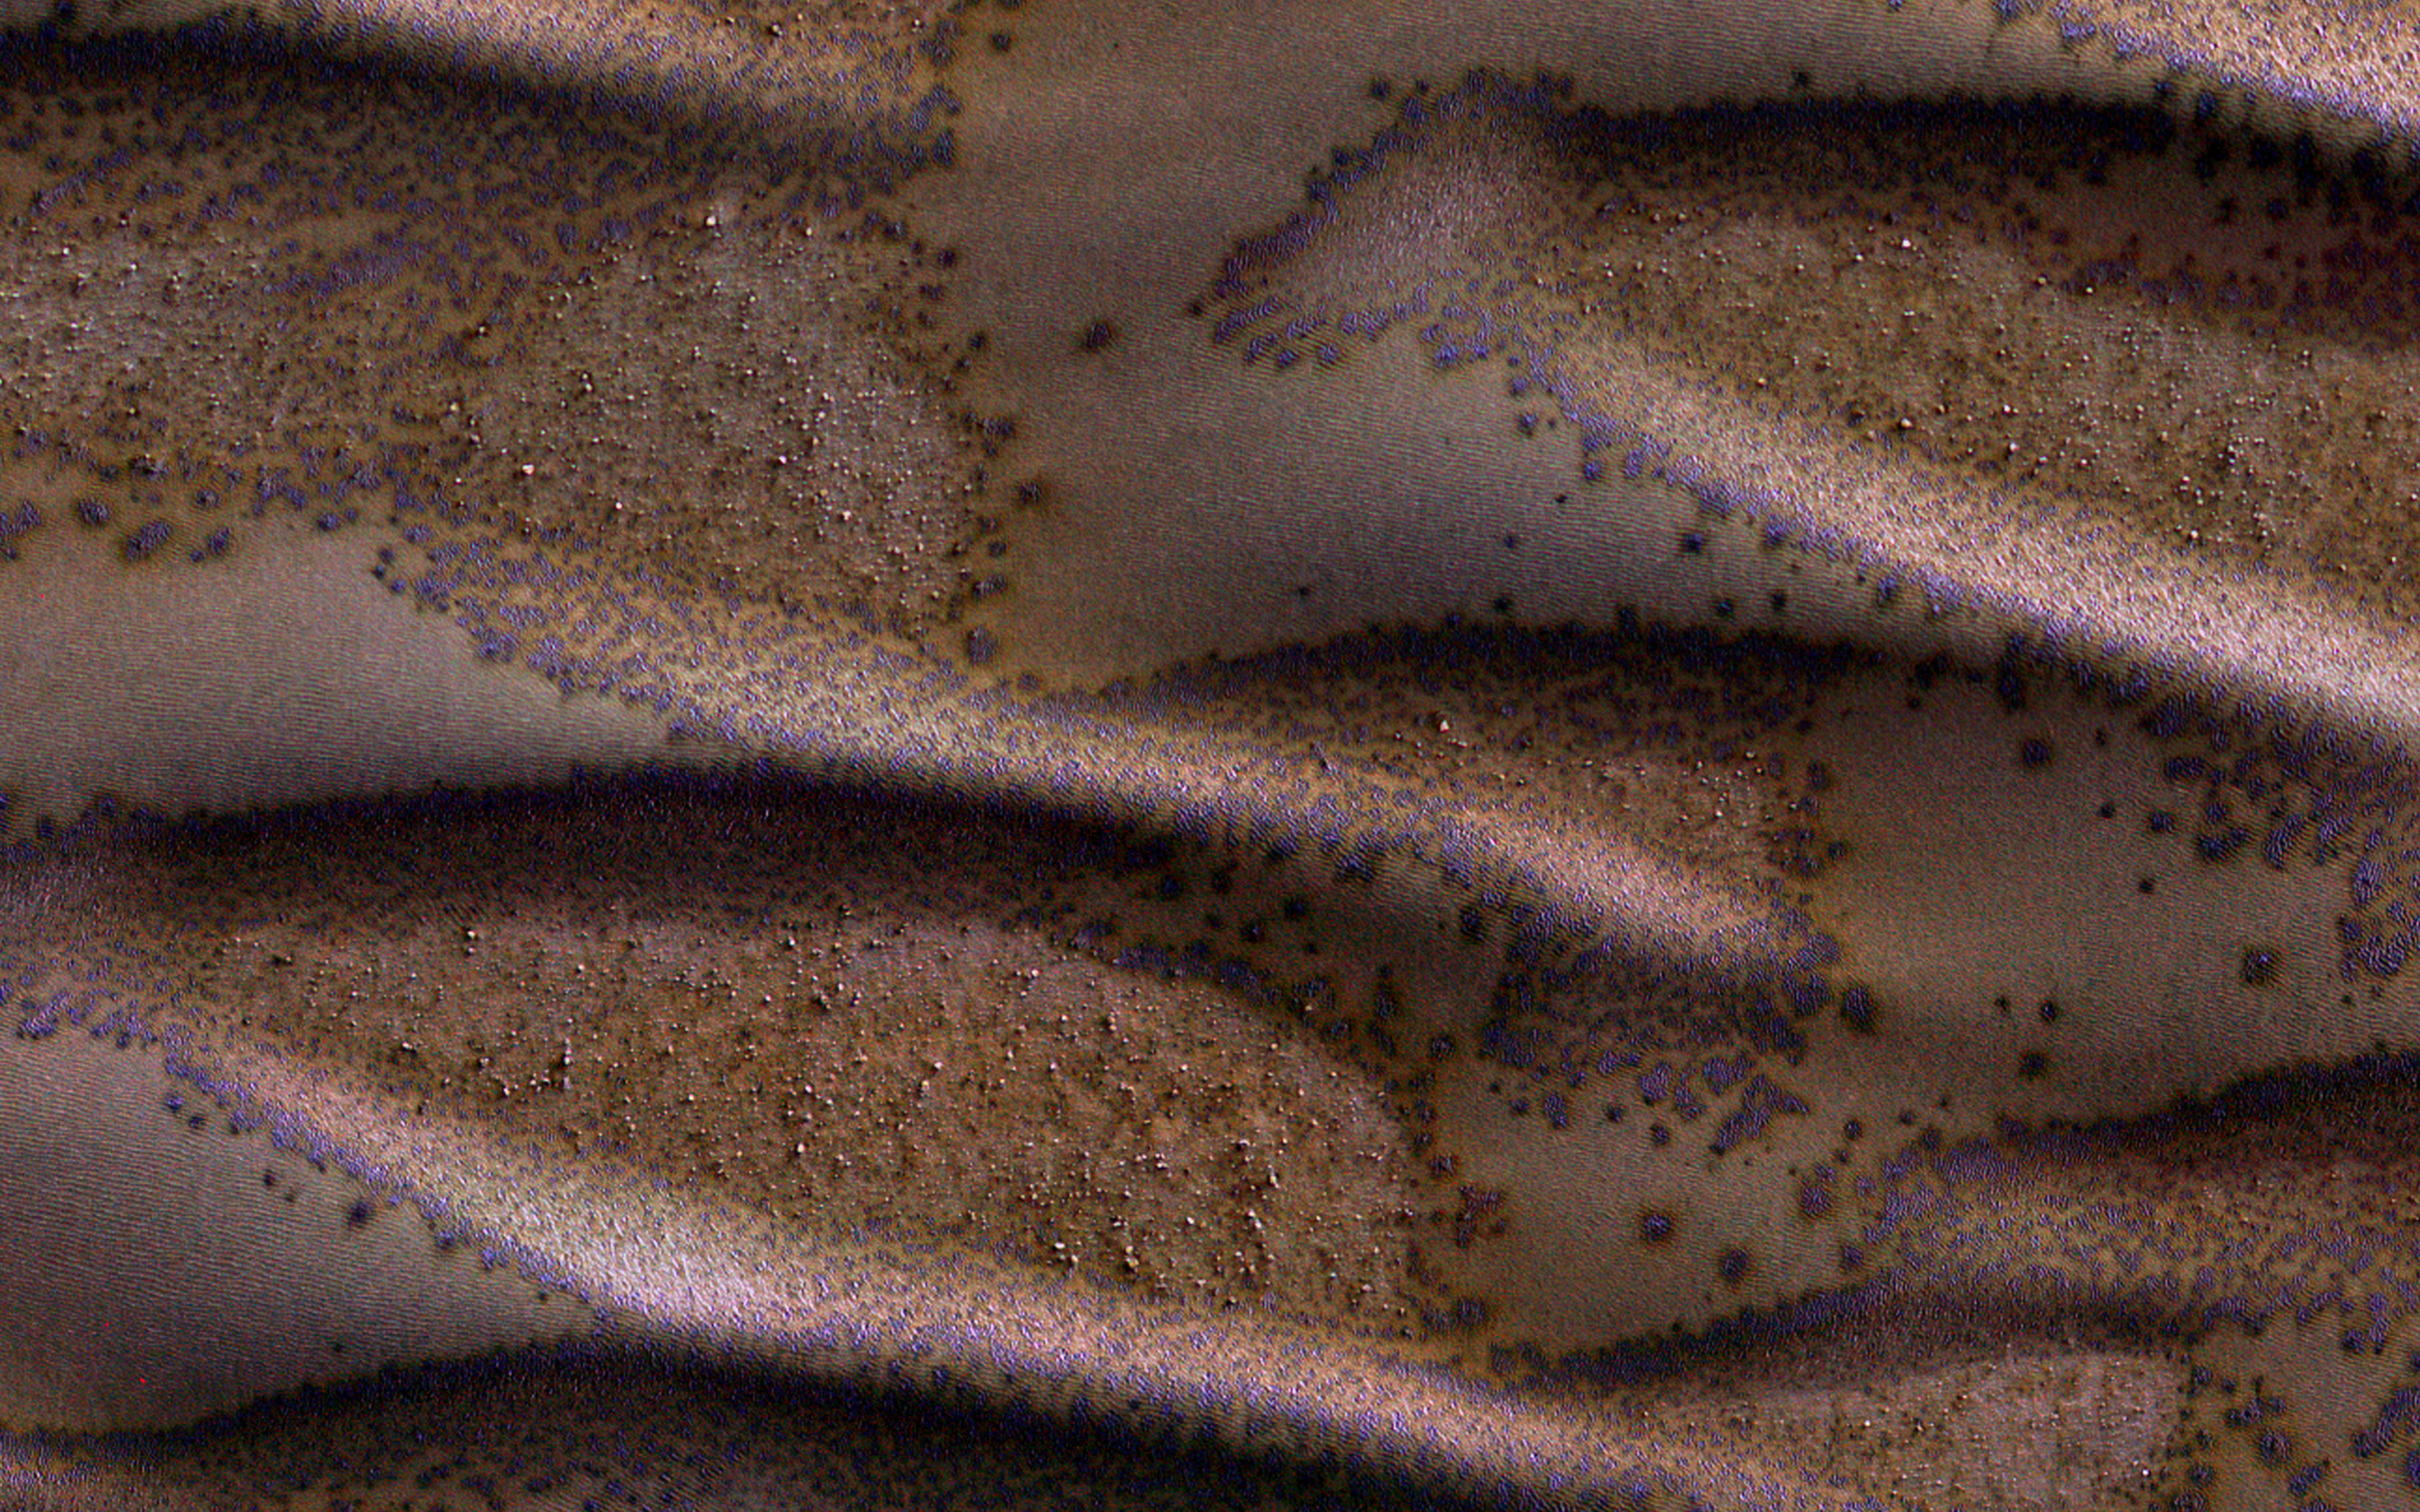

Frosted Dunes

Sand dunes cover much of this terrain, which has large boulders lying on flat areas between the dunes.

It is now late winter here in the Southern hemisphere, and these dunes are just getting enough sunlight to start defrosting their seasonal cover of carbon dioxide. Spots form where pressurized carbon dioxide gas escapes to the surface.

This is part of a stereo pair, so be sure to look at the stereo anaglyph.

This is a stereo pair with ESP_045245_1205.

The University of Arizona, Tucson, operates HiRISE, which was built by Ball Aerospace & Technologies Corp., Boulder, Colo. NASA’s Jet Propulsion Laboratory, a division of the California Institute of Technology in Pasadena, manages the Mars Reconnaissance Orbiter Project for NASA’s Science Mission Directorate, Washington.

Credit: NASA/JPL-Caltech/Univ. of Arizona